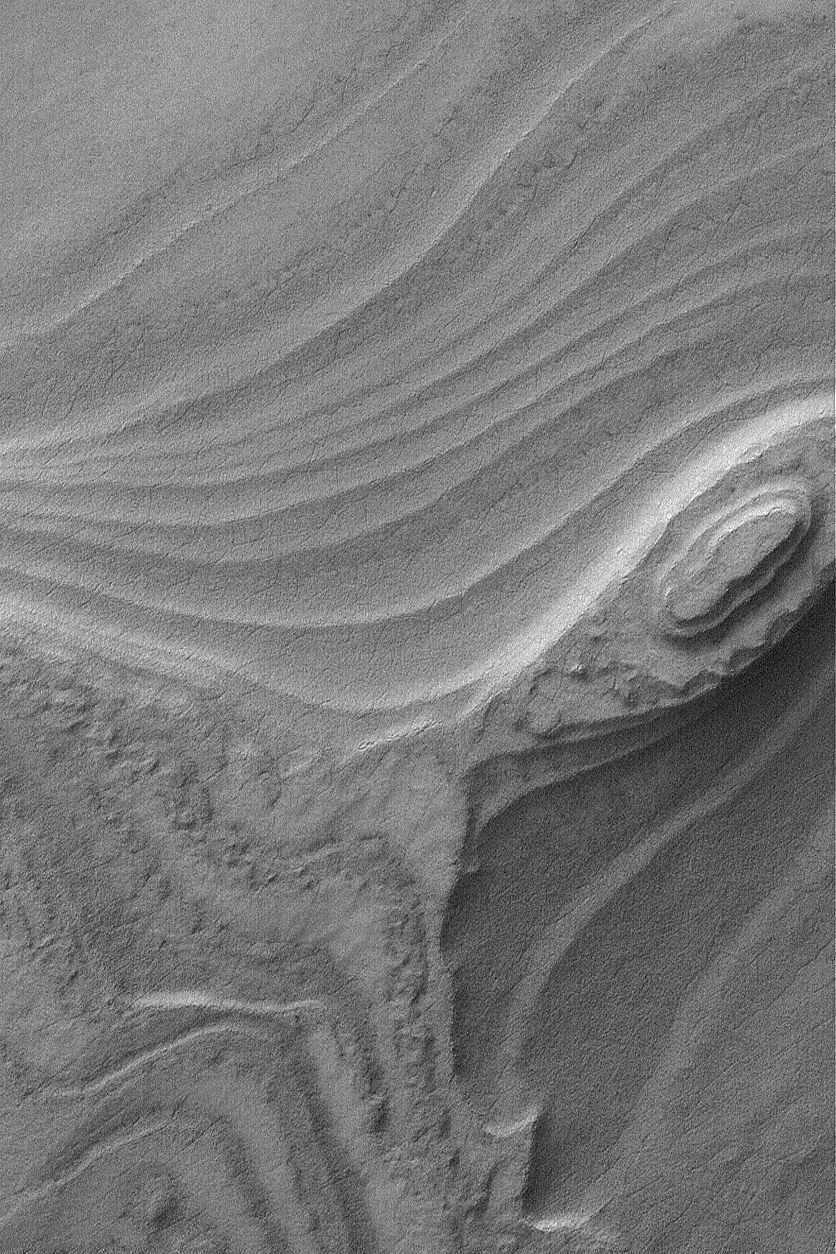

South Polar Layers

2 July 2004
Beneath the ice caps of both martian poles lies extensive deposits of layered material. Whether the material includes ice is unknown. In the north polar region, some of the layers contain dark sand, others may consist of dust cemented by ice. The south polar layers are a little bit more challenging to understand. In most places, they have been covered by thin mantles of debris that mask the true nature of the layered material. This is the case, even in the Mars Global Surveyor (MGS) Mars Orbiter Camera (MOC) image shown here. South polar layers were eroded to provide this spectacular view, but later the materials were almost uniformly covered with a material that, when the image is viewed at full resolution (click on image, above), has become cracked. This picture is located near 82.0°S, 72.4°W, and covers an area about 3 km (1.9 mi) wide. Sunlight illuminates the scene from the upper left.

Credit: NASA/JPL/Malin Space Science Systems